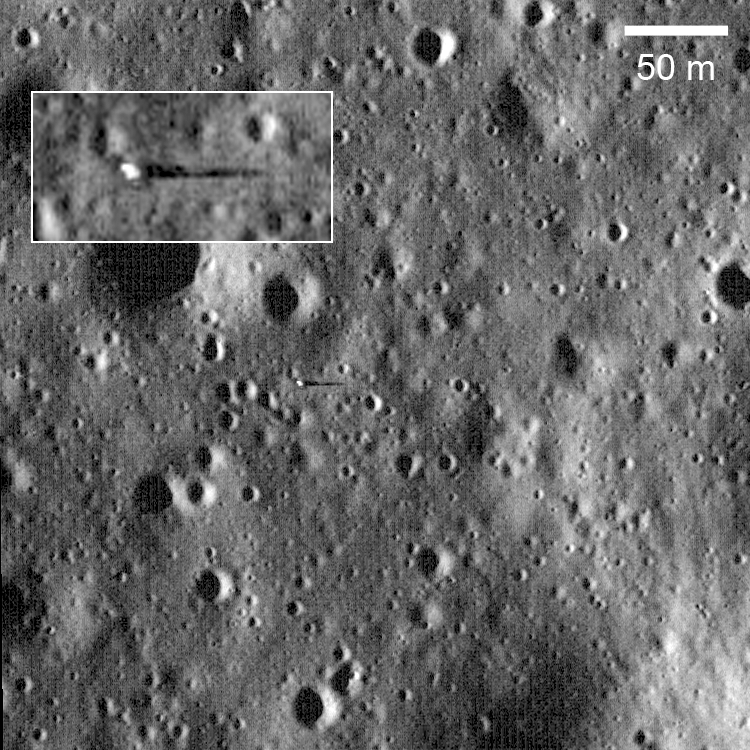

Surveyor 6 on the Plains of Sinus Medii

Surveyor 6 casting 18-meter long shadow with Sun just 8° above the horizon. Surveyor 6 Landed 10 November 1967 in Sinus Medii (0.5°N latitude, 358.6°E longitude), almost dead center on the front side of the Moon. One of its key experiments was measuring the surface chemistry with an alpha scattering detector, which showed the landing area to be basalt. LROC NAC image M117501284L.

NASA’s Goddard Space Flight Center built and manages the mission for the Exploration Systems Mission Directorate at NASA Headquarters in Washington. The Lunar Reconnaissance Orbiter Camera was designed to acquire data for landing site certification and to conduct polar illumination studies and global mapping. Operated by Arizona State University, LROC consists of a pair of narrow-angle cameras (NAC) and a single wide-angle camera (WAC). The mission is expected to return over 70 terabytes of image data.

Credit: NASA/GSFC/Arizona State University